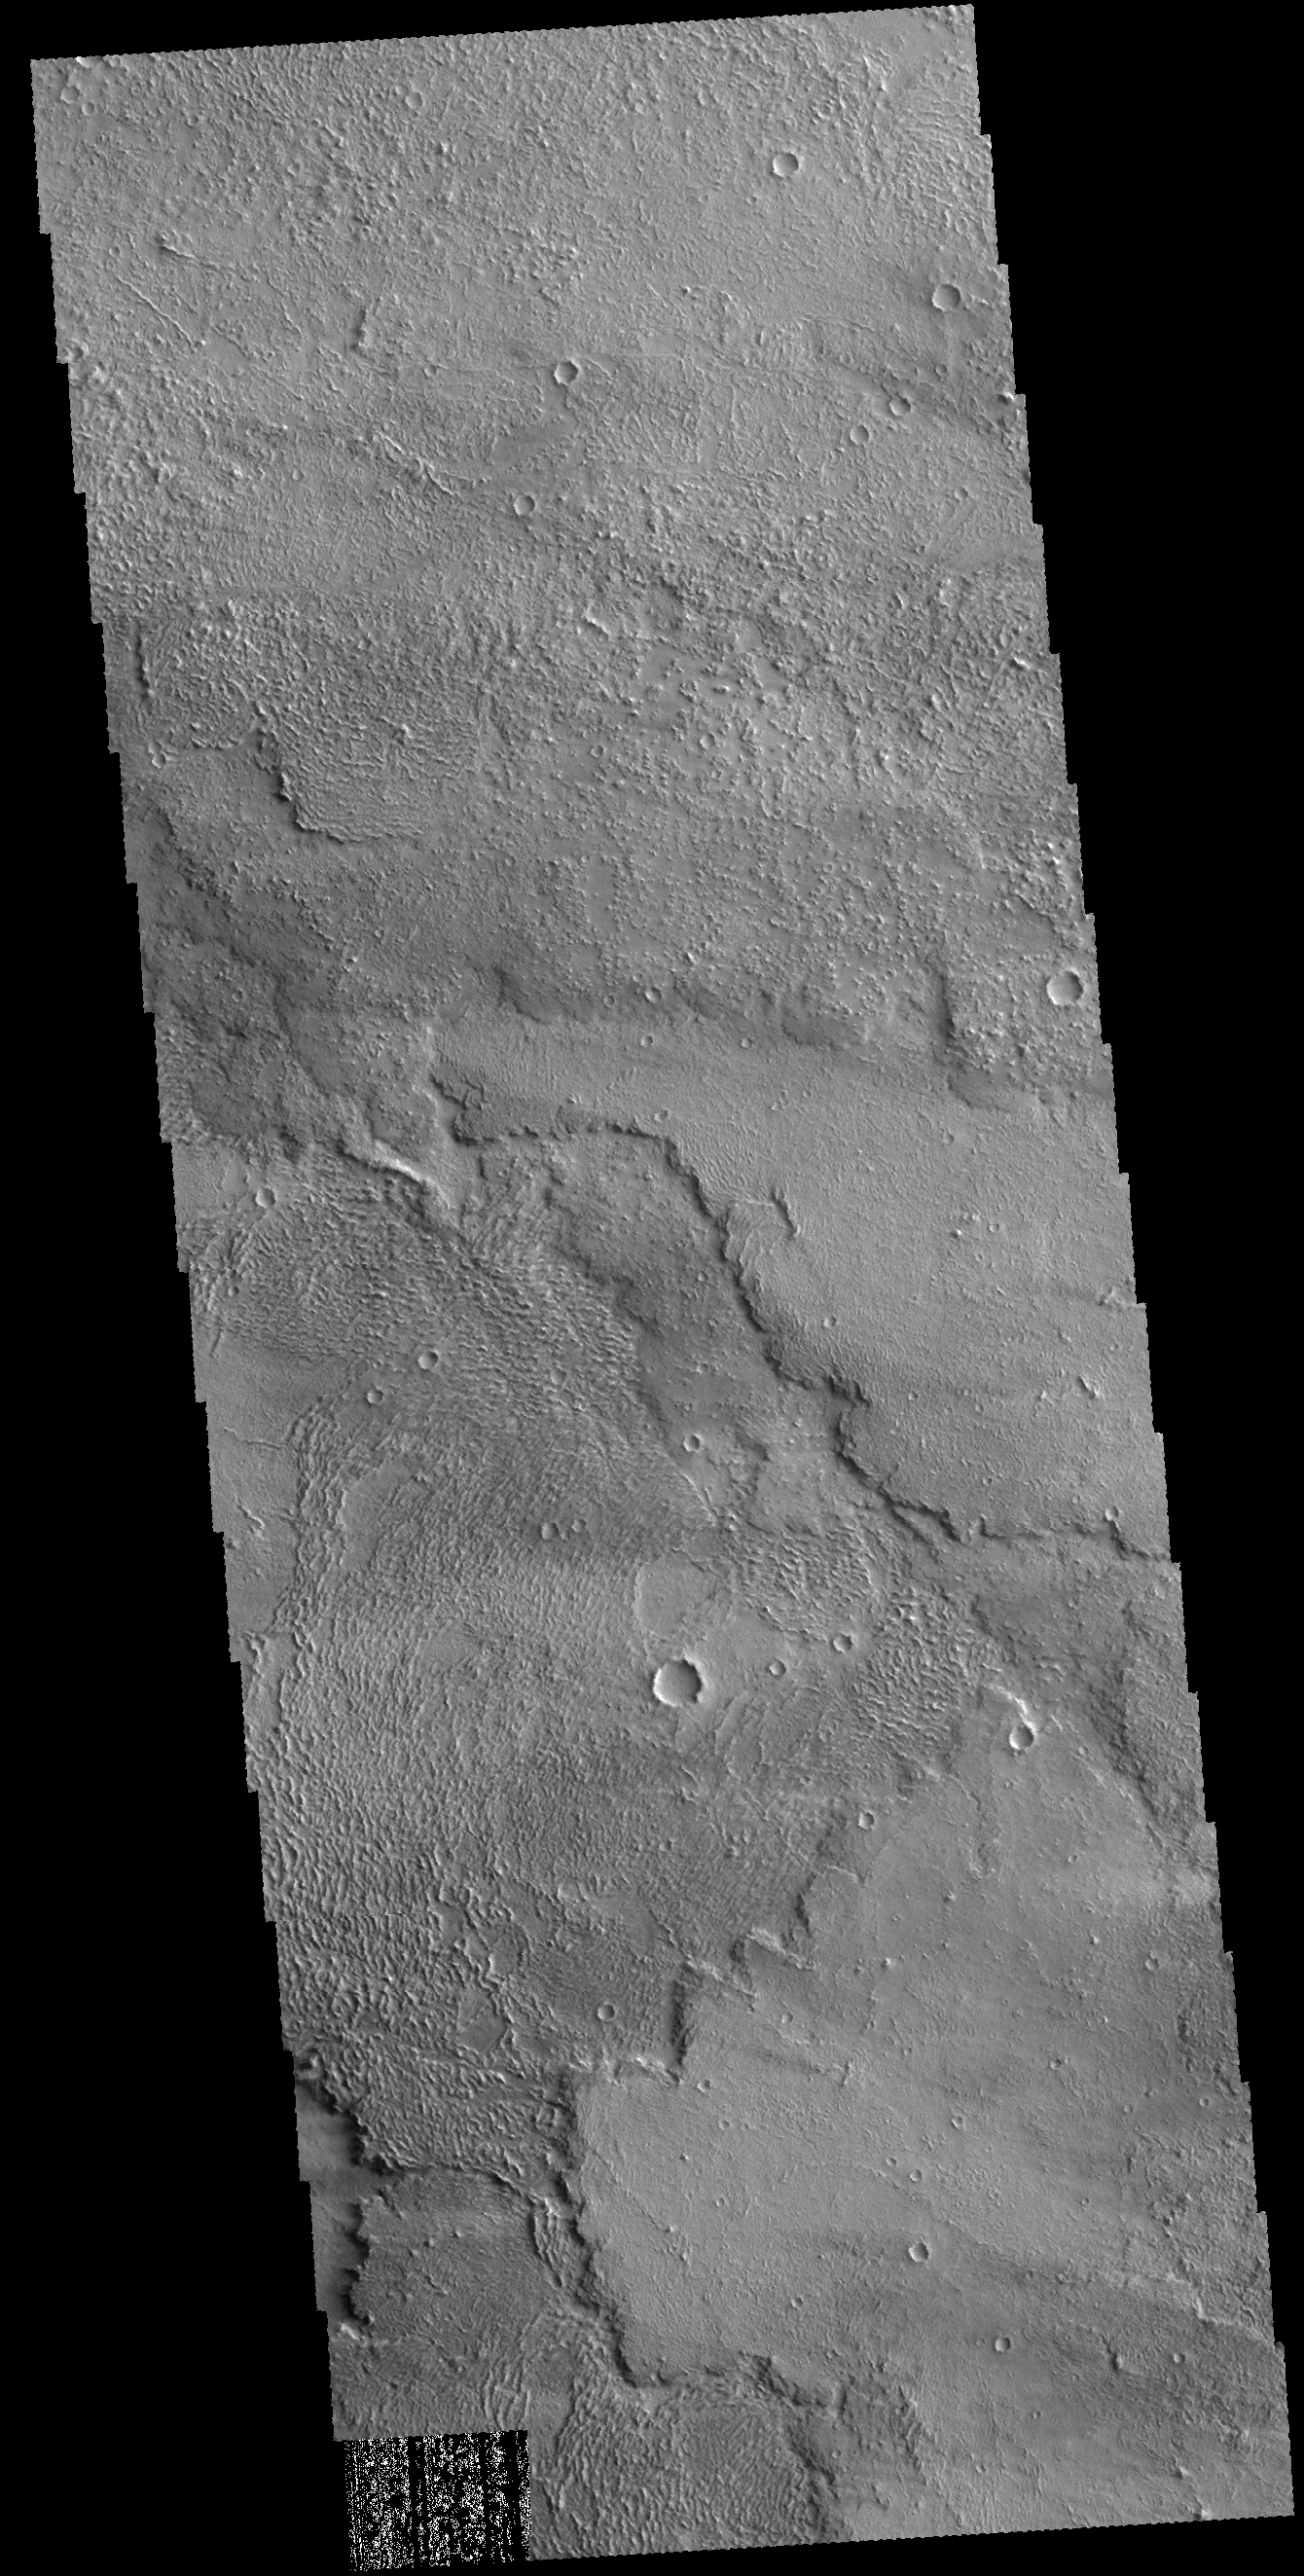

Lava Flows

This VIS image shows part of the lava flows that originated from Arsia Mons. Several different surface textures are visible.

Credit: NASA/JPL-Caltech/ASU